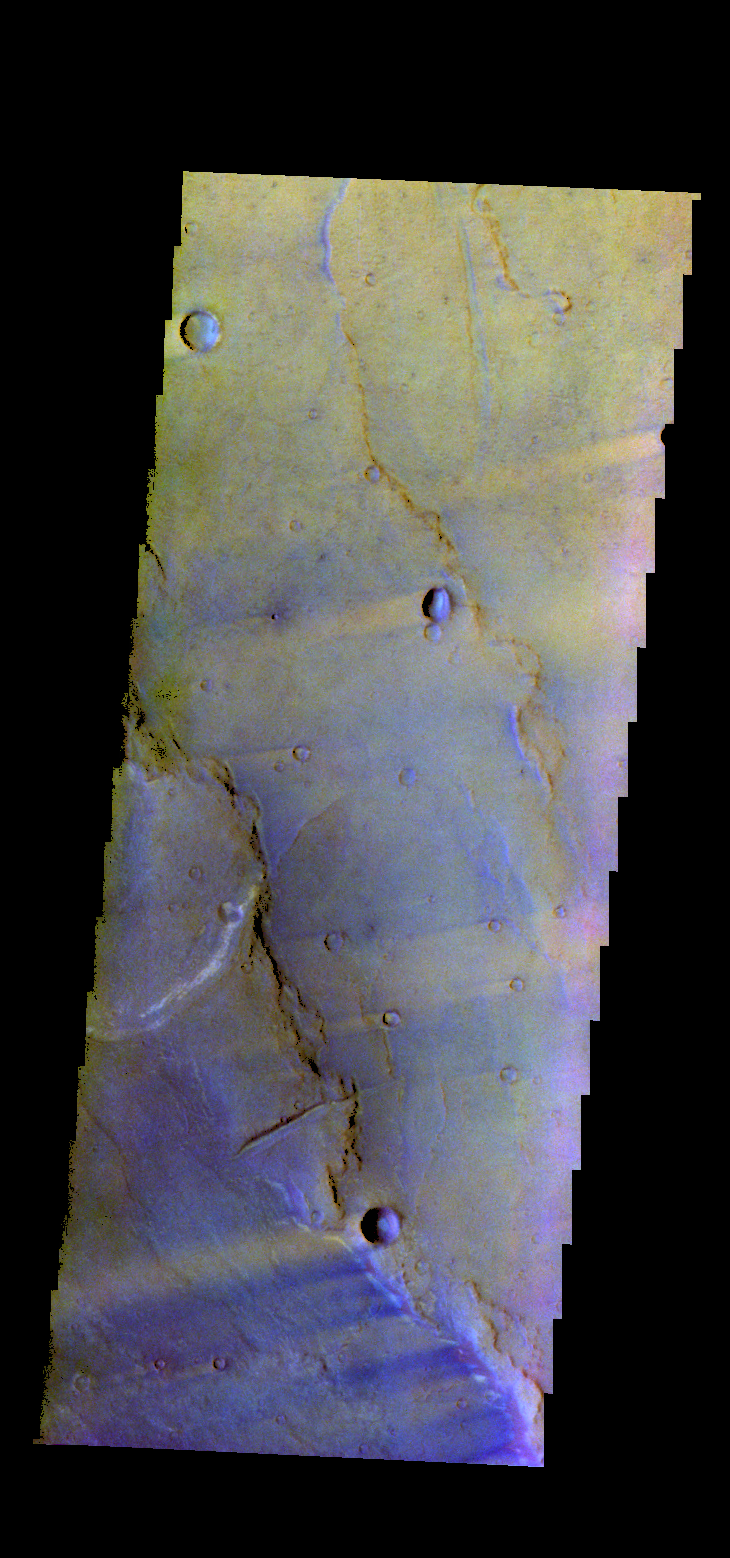

Syrtis Major Planum – False Color

The THEMIS camera contains 5 filters. The data from different filters can be combined in multiple ways to create a false color image. These false color images may reveal subtle variations of the surface not easily identified in a single band image. Today’s false color image shows part of Syrtis Major Planum, between Nili Patera and Meroe Patera.

Credit: NASA/JPL-Caltech/ASU